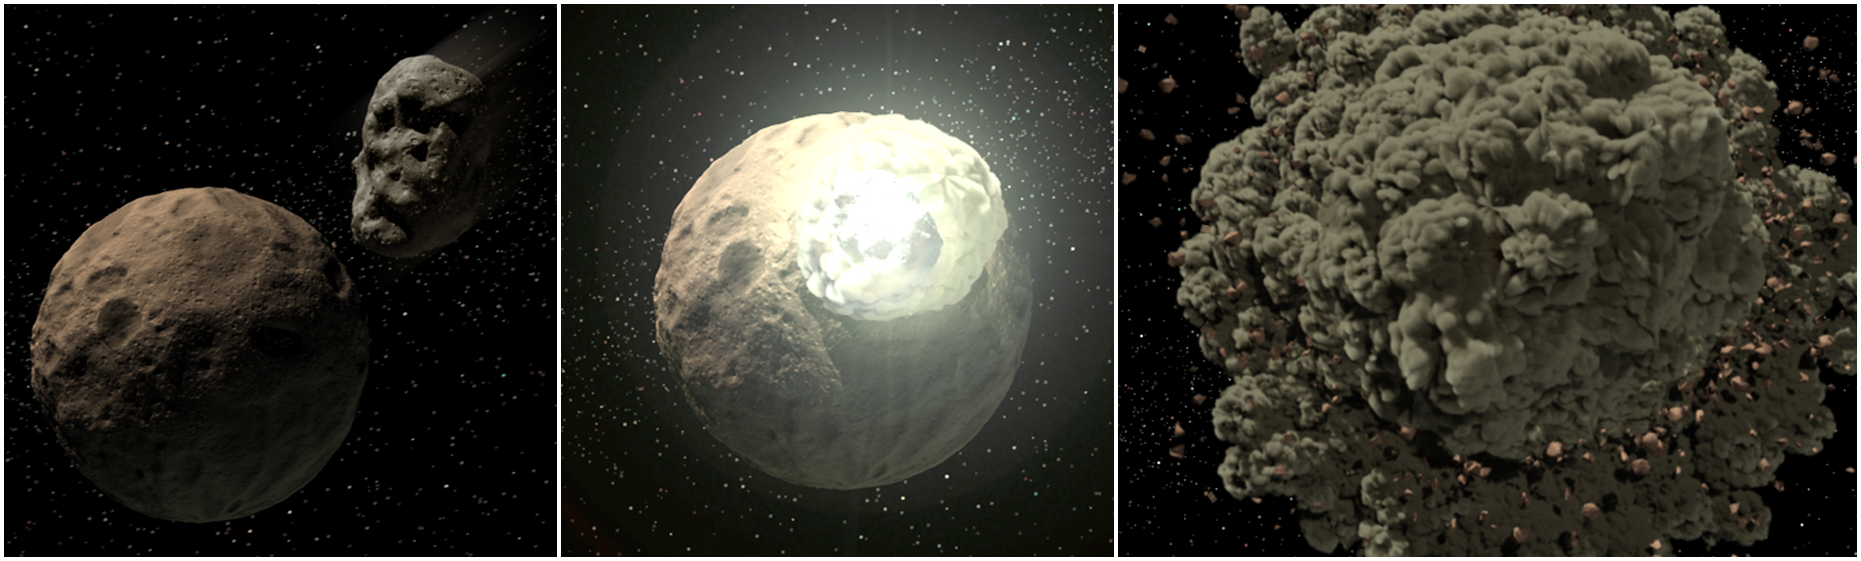

The Rocky World of Young Planetary Systems

This artist's concept illustrates how planetary systems arise out of massive collisions between rocky bodies. New findings from NASA's Spitzer Space Telescope show that these catastrophes continue to occur around stars even after they have developed full-sized planets, when they are as old as one hundred million years. For reference, our own Sun, at 4.5 billion years old, is far past this late stage of planet formation.Spitzer was able to see the dust generated by these collisions with its powerful infrared vision.

Credit: NASA/JPL-Caltech/T. Pyle (SSC)